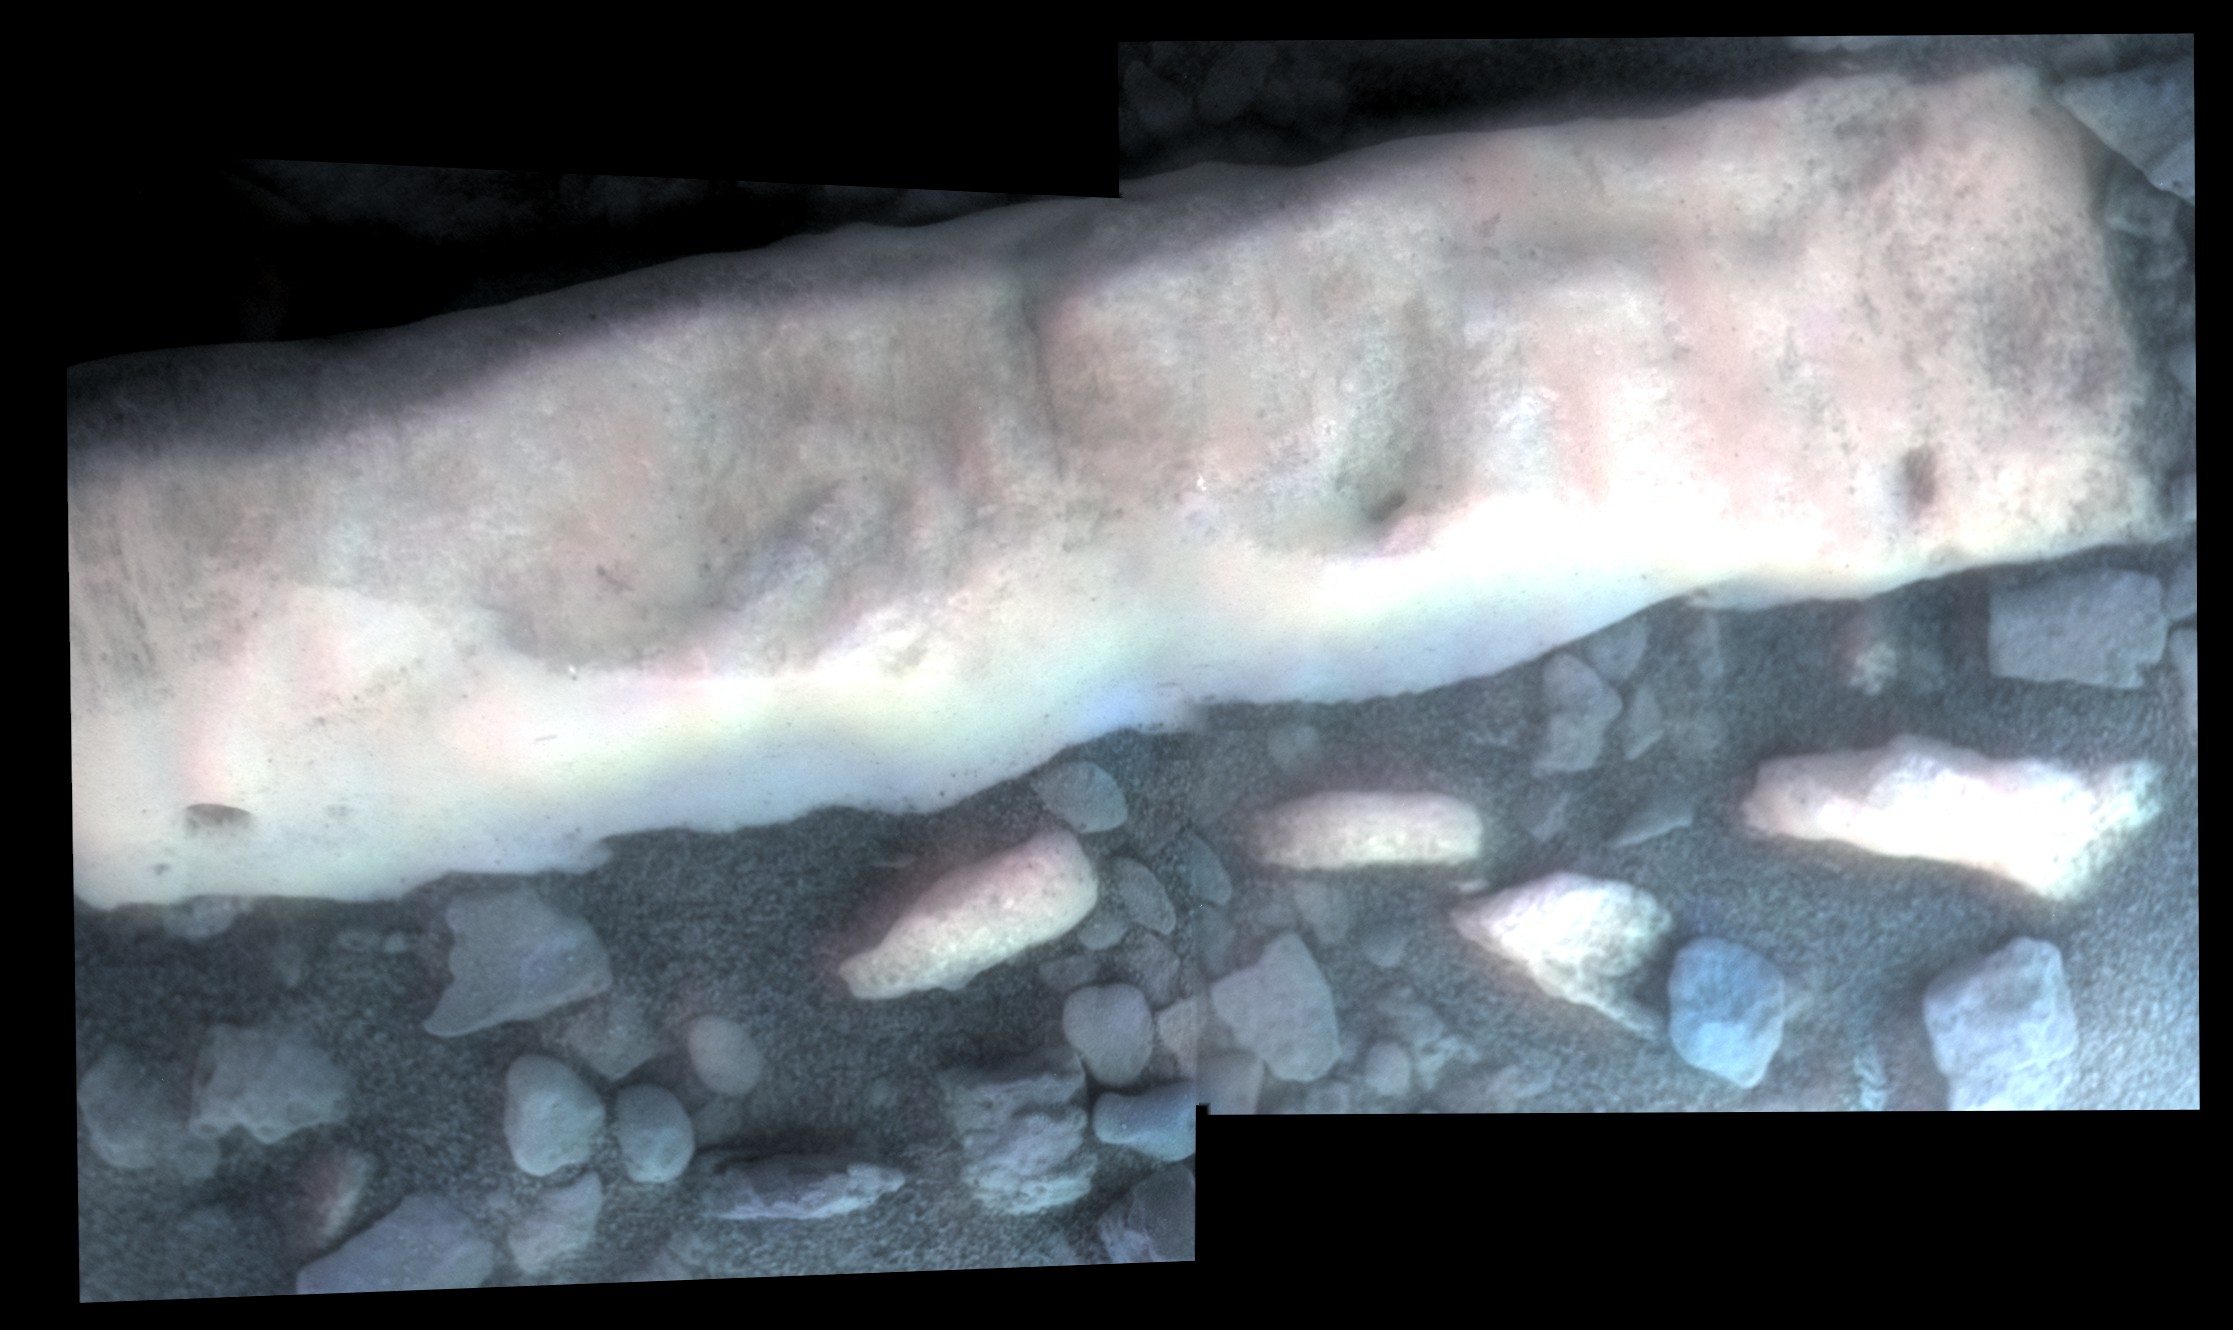

‘Homestake’ Vein on ‘Cape York,’ Color Enhanced

NASA’s Mars Exploration Rover Opportunity inspected this mineral vein, called “Homestake,” in November 2011 at the northern end of the “Cape York” section of Endeavour Crater’s western rim. The vein is about the width of a thumb and about 18 inches (45 centimeters) long, extending beyond the portion shown here.

This view, showing subtle linear texture on the bright vein, combines close-up detail recorded by Opportunity’s microscopic imager (MI) and enhanced color information from Opportunity’s panoramic camera (Pancam). The area covered in this view spans about 2 inches (5 centimeters) across. The MI exposures used in this view were taken while the vein was fully shadowed by the rover during the mission’s 2,766th Martian day, or sol (Nov. 4, 2011).

A Pancam view encompassing more of the Homestake vein is at PIA15033. Researchers using the alpha particle X-ray spectrometer (APXS) on Opportunity determined that this vein is rich in calcium and sulfur, possibly the calcium-sulfate mineral gypsum.

Credit: NASA/JPL-Caltech/USGS/Cornell Univ./Arizona State Univ.